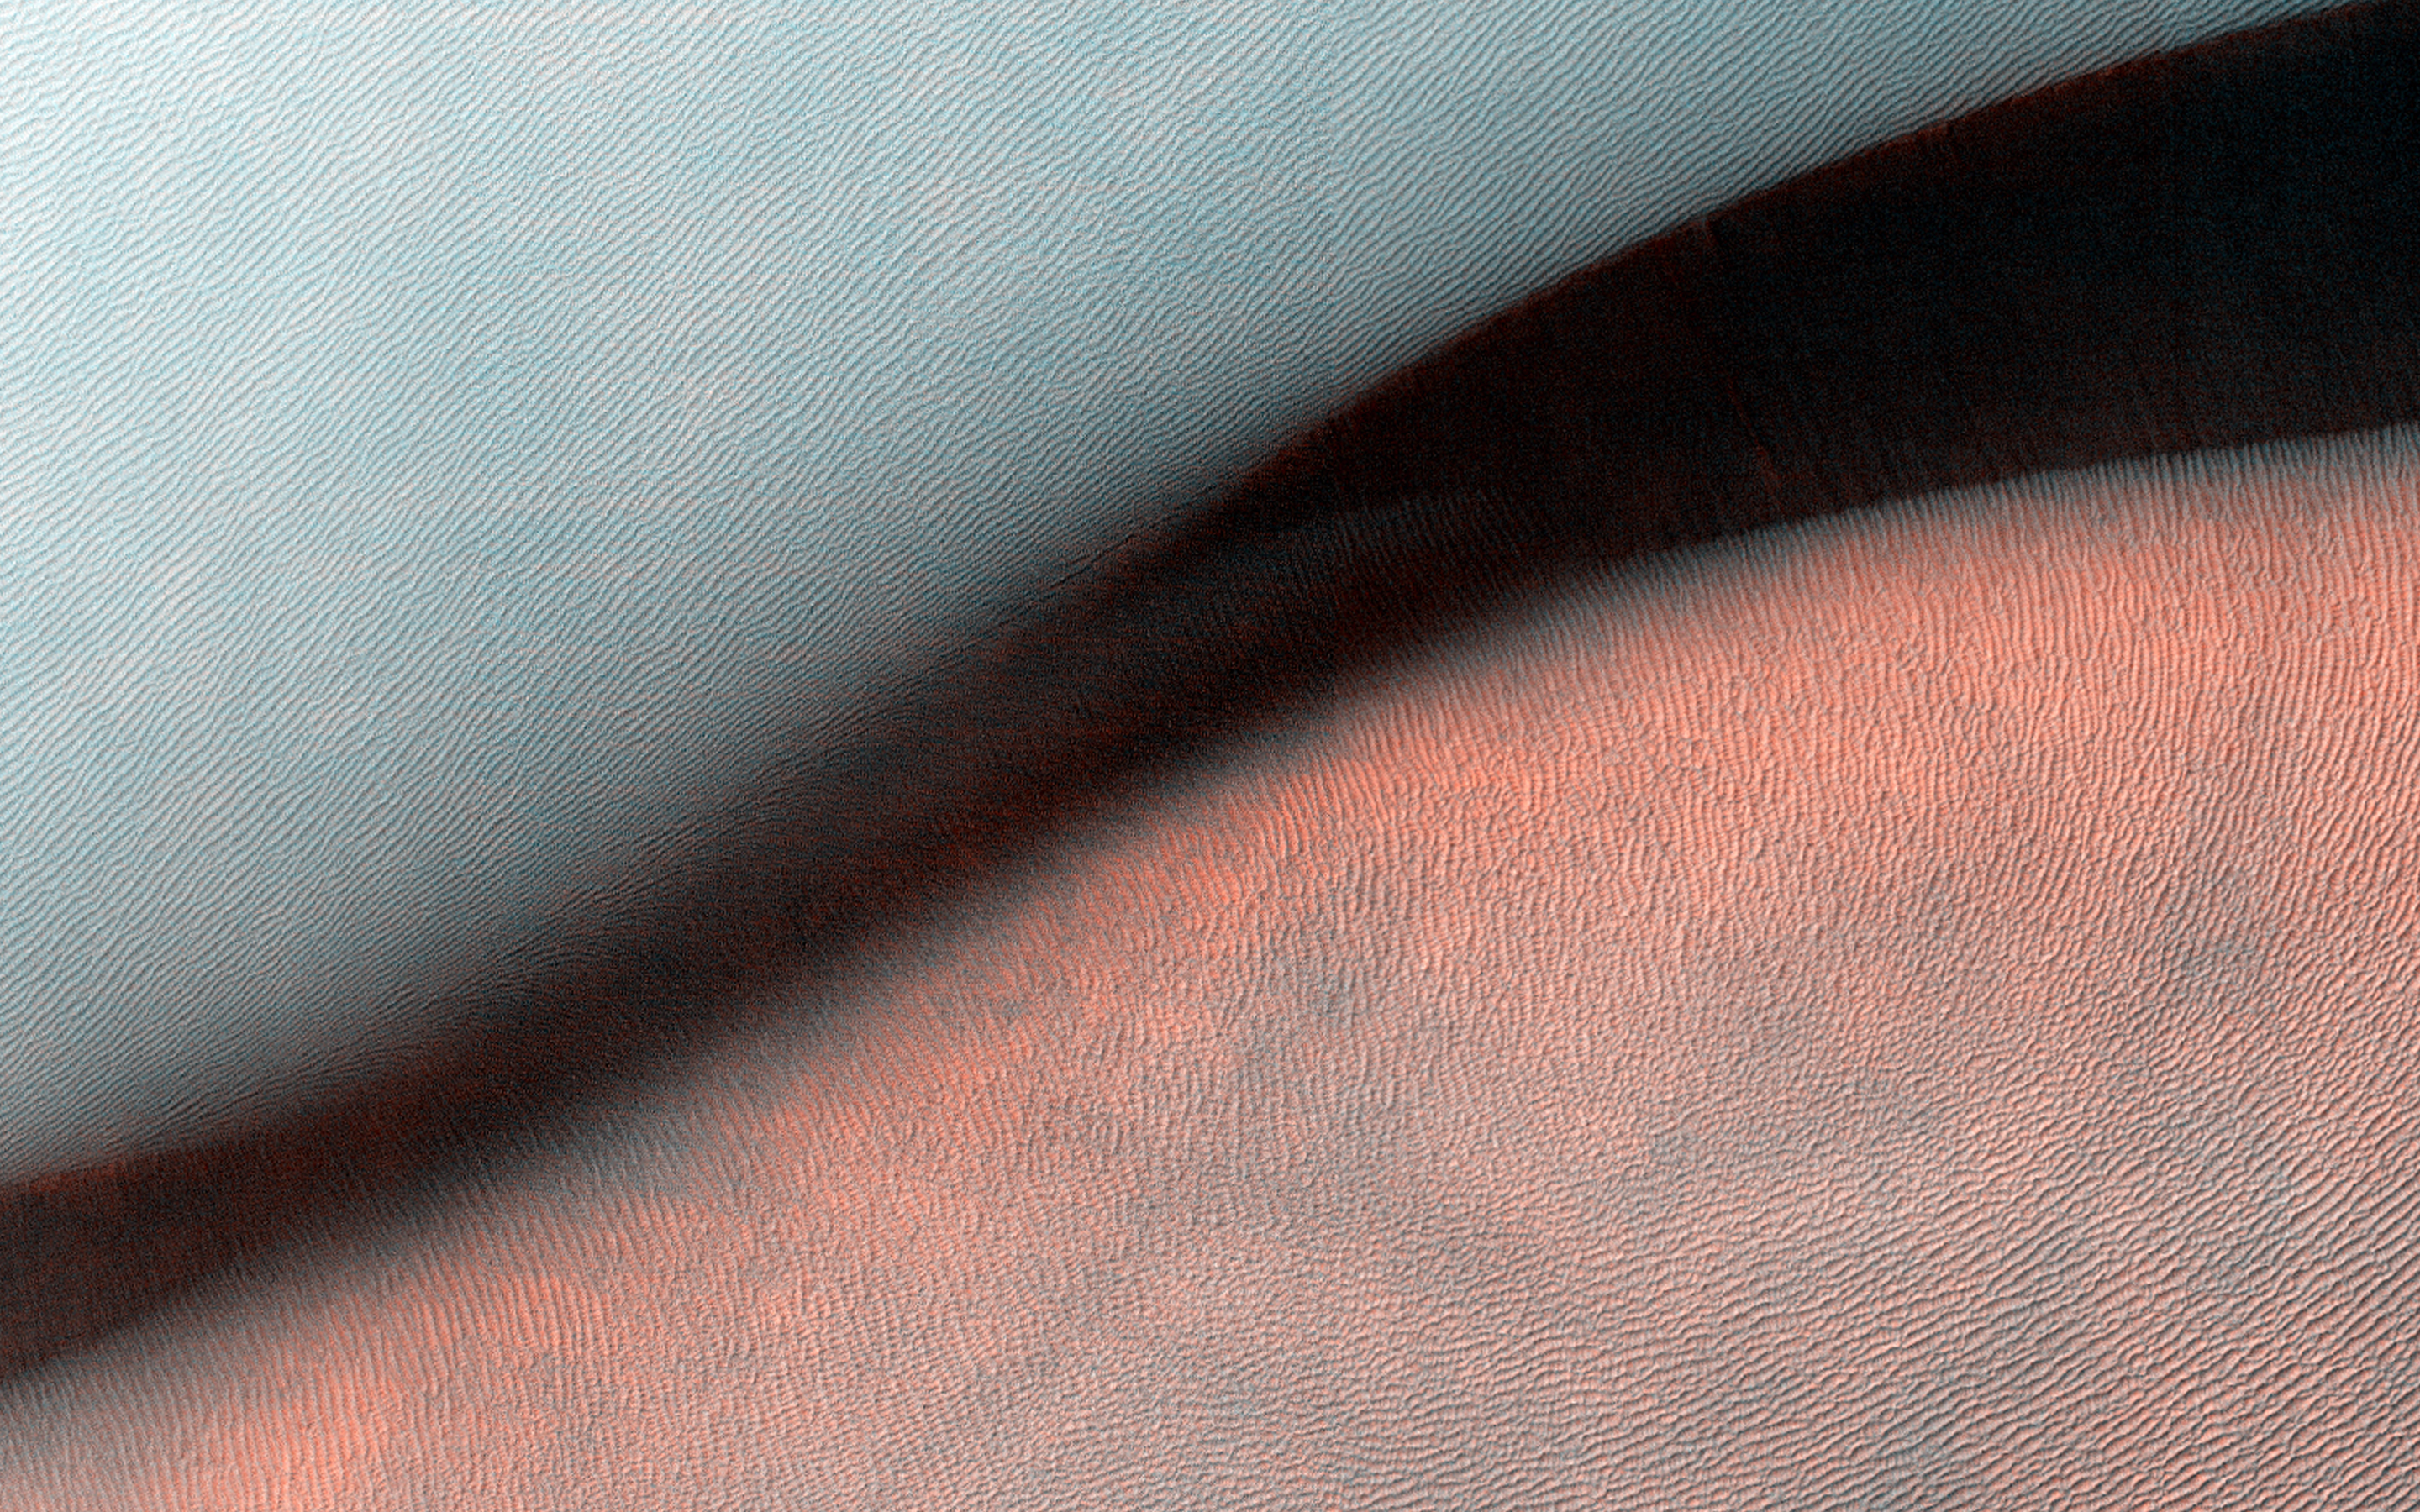

The Draa of Mars

Sandy landforms formed by the wind or aeolian bedforms are classified by the wavelength — or length — between crests. On Mars we can observe four classes of bedforms (in order of increasing wavelengths): ripples, transverse aeolian ridges (known as TARs), dunes, and what are called “draa.” All of these are visible in this Juventae Chasma image.

Ripples are the smallest bed forms (less than 20 meters) and can only be observed in high-resolution images acquired by HiRISE commonly superposed on many surfaces. TARs are slightly larger bedforms (wavelengths approximately 20 to 70 meters), which are often light in tone relative to their surroundings. Dark-toned dunes (wavelengths 100 meters to 1 kilometer) are a common landform and many are active today. What geologists call “draa”s is the highest-order bedform with largest wavelengths (greater than 1 kilometer), and is relatively uncommon on Mars.

Here, this giant draa possess steep faces or slip faces several hundreds of meters tall and has lower-order superposed bedforms, such as ripples and dunes. A bedform this size likely formed over thousands of Mars years, probably longer.

HiRISE is one of six instruments on NASA’s Mars Reconnaissance Orbiter. The University of Arizona, Tucson, operates the orbiter’s HiRISE camera, which was built by Ball Aerospace & Technologies Corp., Boulder, Colo. NASA’s Jet Propulsion Laboratory, a division of the California Institute of Technology in Pasadena, manages the Mars Reconnaissance Orbiter Project for the NASA Science Mission Directorate, Washington.

Credit: NASA/JPL-Caltech/Univ. of Arizona